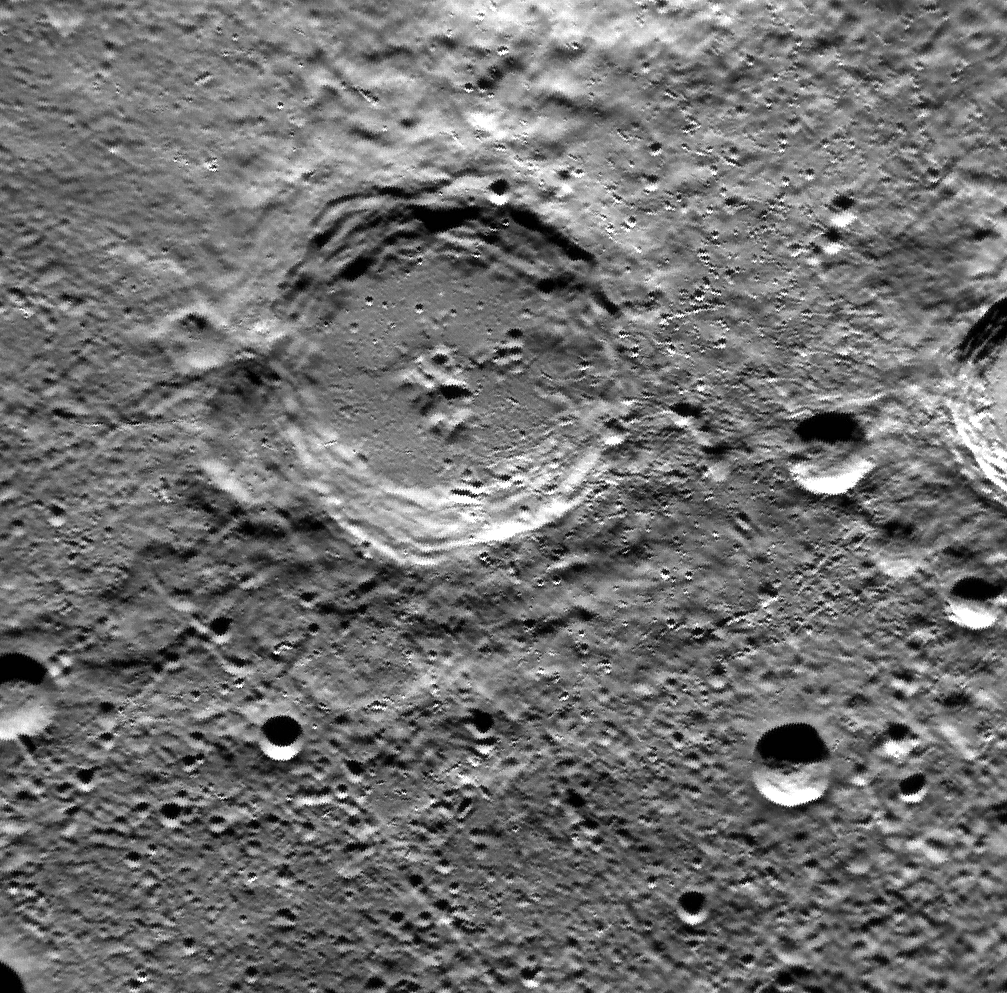

A Christmas Crater from Mercury

Release Date: December 21, 2011 The crater at the center of this image is named Dickens, after Charles Dickens, the English novelist who lived from 1812 to 1870. Among Dickens' famous works is A Christmas Carol, the story of Bob Cratchit, his family, and horrible boss Mr. Scrooge. Scientists studying Mercury might consider the Mariner 10 mission to be Christmas Past, MESSENGER to be Christmas Present, and the European Bepi-Colombo mission to be Christmas Yet To Come. This image was acquired as part of MDIS's high-resolution surface morphology base map. The surface morphology base map will cover more than 90% of Mercury's surface with an average resolution of 250 meters/pixel (0.16 miles/pixel or 820 feet/pixel). Images acquired for the surface morphology base map typically have off-vertical Sun angles (i.e., high incidence angles) and visible shadows so as to reveal clearly the topographic form of geologic features. The MESSENGER spacecraft is the first ever to orbit the planet Mercury, and the spacecraft's seven scientific instruments and radio science investigation are unraveling the history and evolution of the Solar System's innermost planet. Visit the Why Mercury? section of this website to learn more about the key science questions that the MESSENGER mission is addressing. During the one-year primary mission, MDIS is scheduled to acquire more than 75,000 images in support of MESSENGER's science goals.

Credit: NASA/Johns Hopkins University Applied Physics Laboratory/Carnegie Institution of Washington